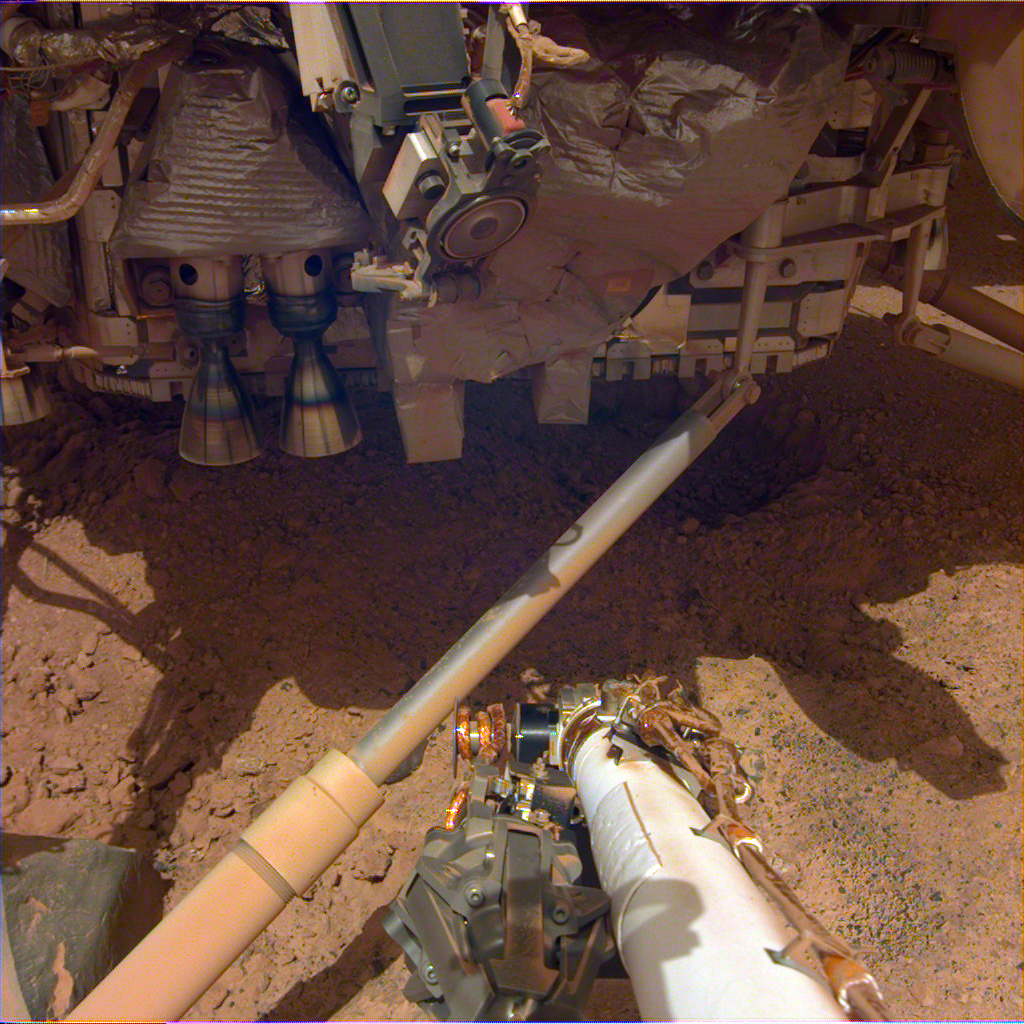

Soil Churned up by InSight’s Thrusters

While NASA’s InSight spacecraft landed on Mars, thrusters on the bottom of the spacecraft churned up the soil beneath it. This image shows pits that the thrusters excavated.

This image was taken Dec. 14, 2018, the 18th Martian day, or sol, of the mission, using the Instrument Deployment Camera on InSight’s robotic arm.

JPL manages InSight for NASA’s Science Mission Directorate. InSight is part of NASA’s Discovery Program, managed by the agency’s Marshall Space Flight Center in Huntsville, Alabama. Lockheed Martin Space in Denver built the InSight spacecraft, including its cruise stage and lander, and supports spacecraft operations for the mission.

A number of European partners, including France’s Centre National d’Études Spatiales (CNES) and the German Aerospace Center (DLR), are supporting the InSight mission. CNES and the Institut de Physique du Globe de Paris (IPGP) provided the Seismic Experiment for Interior Structure (SEIS) instrument, with significant contributions from the Max Planck Institute for Solar System Research (MPS) in Germany, the Swiss Institute of Technology (ETH) in Switzerland, Imperial College and Oxford University in the United Kingdom, and JPL. DLR provided the Heat Flow and Physical Properties Package (HP3) instrument, with significant contributions from the Space Research Center (CBK) of the Polish Academy of Sciences and Astronika in Poland. Spain’s Centro de Astrobiología (CAB) supplied the wind sensors.

Credit: NASA/JPL-Caltech